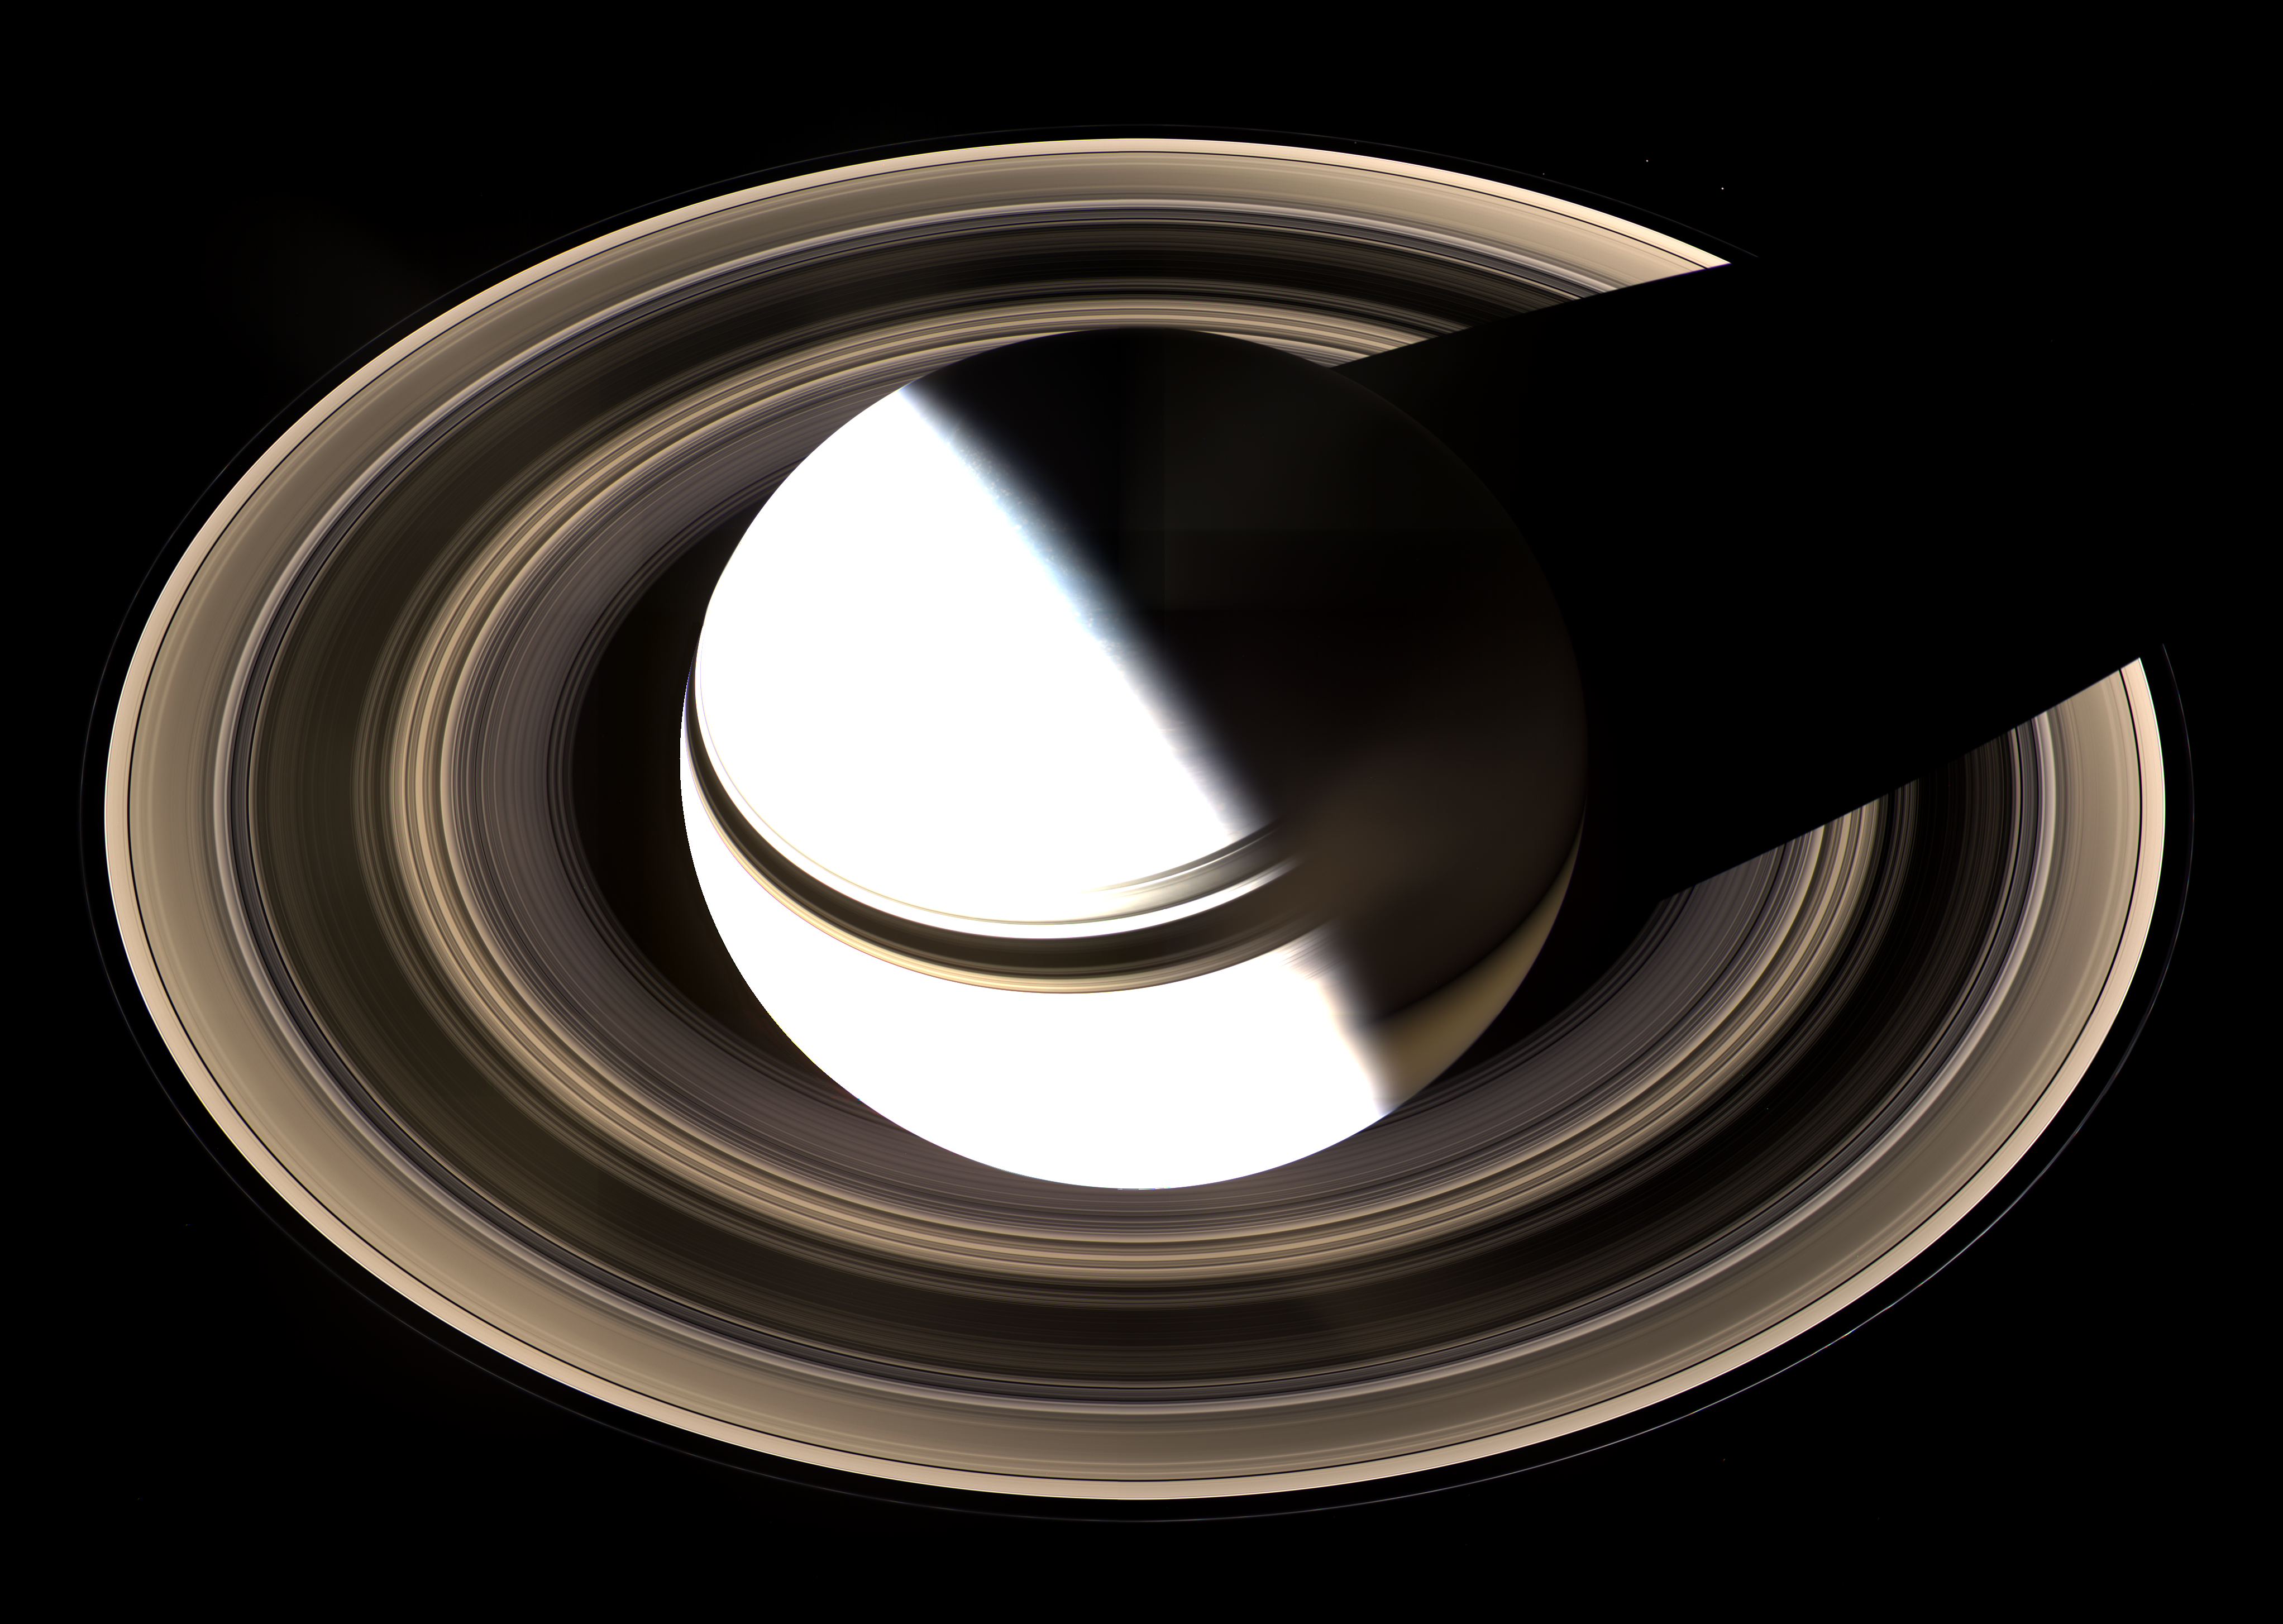

Blinding Saturn

Surely one of the most gorgeous sights the solar system has to offer, Saturn sits enveloped by the full splendor of its stately rings.

Taking in the rings in their entirety was the focus of this particular imaging sequence. Therefore, the camera exposure times were just right to capture the dark-side of its rings, but longer than that required to properly expose the globe of sunlit Saturn. Consequently, the sunlit half of the planet is overexposed.

Between the blinding light of day and the dark of night, there is a strip of twilight on the globe where colorful details in the atmosphere can be seen. Bright clouds dot the bluish-grey northern polar region here. In the south, the planet’s night side glows golden in reflected light from the rings’ sunlit face.

Saturn’s shadow stretches completely across the rings in this view, taken on Jan. 19, 2007, in contrast to what Cassini saw when it arrived in 2004 (see PIA05429).

The view is a mosaic of 36 images — that is, 12 separate sets of red, green and blue images — taken over the course of about 2.5 hours, as Cassini scanned across the entire main ring system.

This view looks toward the unlit side of the rings from about 40 degrees above the ring plane.

The images in this natural-color view were obtained with the Cassini spacecraft wide-angle camera at a distance of approximately 1.23 million kilometers (764,000 miles) from Saturn. Image scale is 70 kilometers (44 miles) per pixel.

The Cassini-Huygens mission is a cooperative project of NASA, the European Space Agency and the Italian Space Agency. The Jet Propulsion Laboratory, a division of the California Institute of Technology in Pasadena, manages the mission for NASA’s Science Mission Directorate, Washington, D.C. The Cassini orbiter and its two onboard cameras were designed, developed and assembled at JPL. The imaging operations center is based at the Space Science Institute in Boulder, Colo.

Credit: NASA/JPL/Space Science Institute